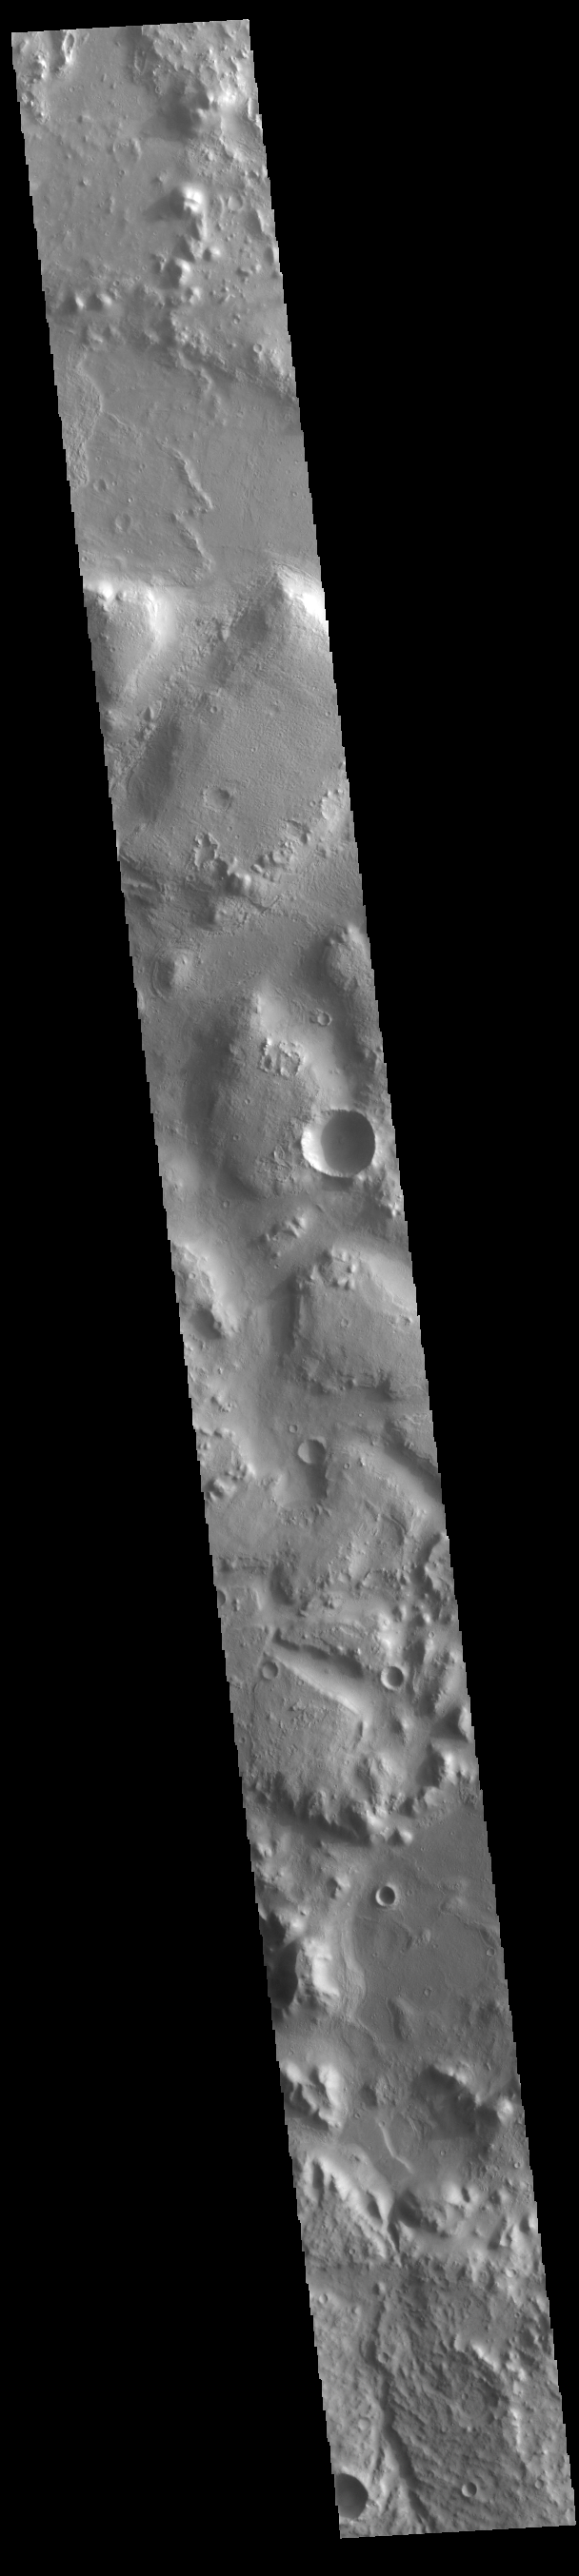

Nepenthes Mensae

Between the highlands of Terra Cimmeria and the low plains of Nepenthes Planum lies the rugged region called Nepenthes Mensae. Hills in this region vary in height and the surrounding surface can vary greatly in texture. The term mensae means a flat-topped prominence with cliff-like edges. Hepenthes Mensae is the largest mensae on Mars, covering 2176km (1352 miles) in length.

Credit: NASA/JPL-Caltech/ASU